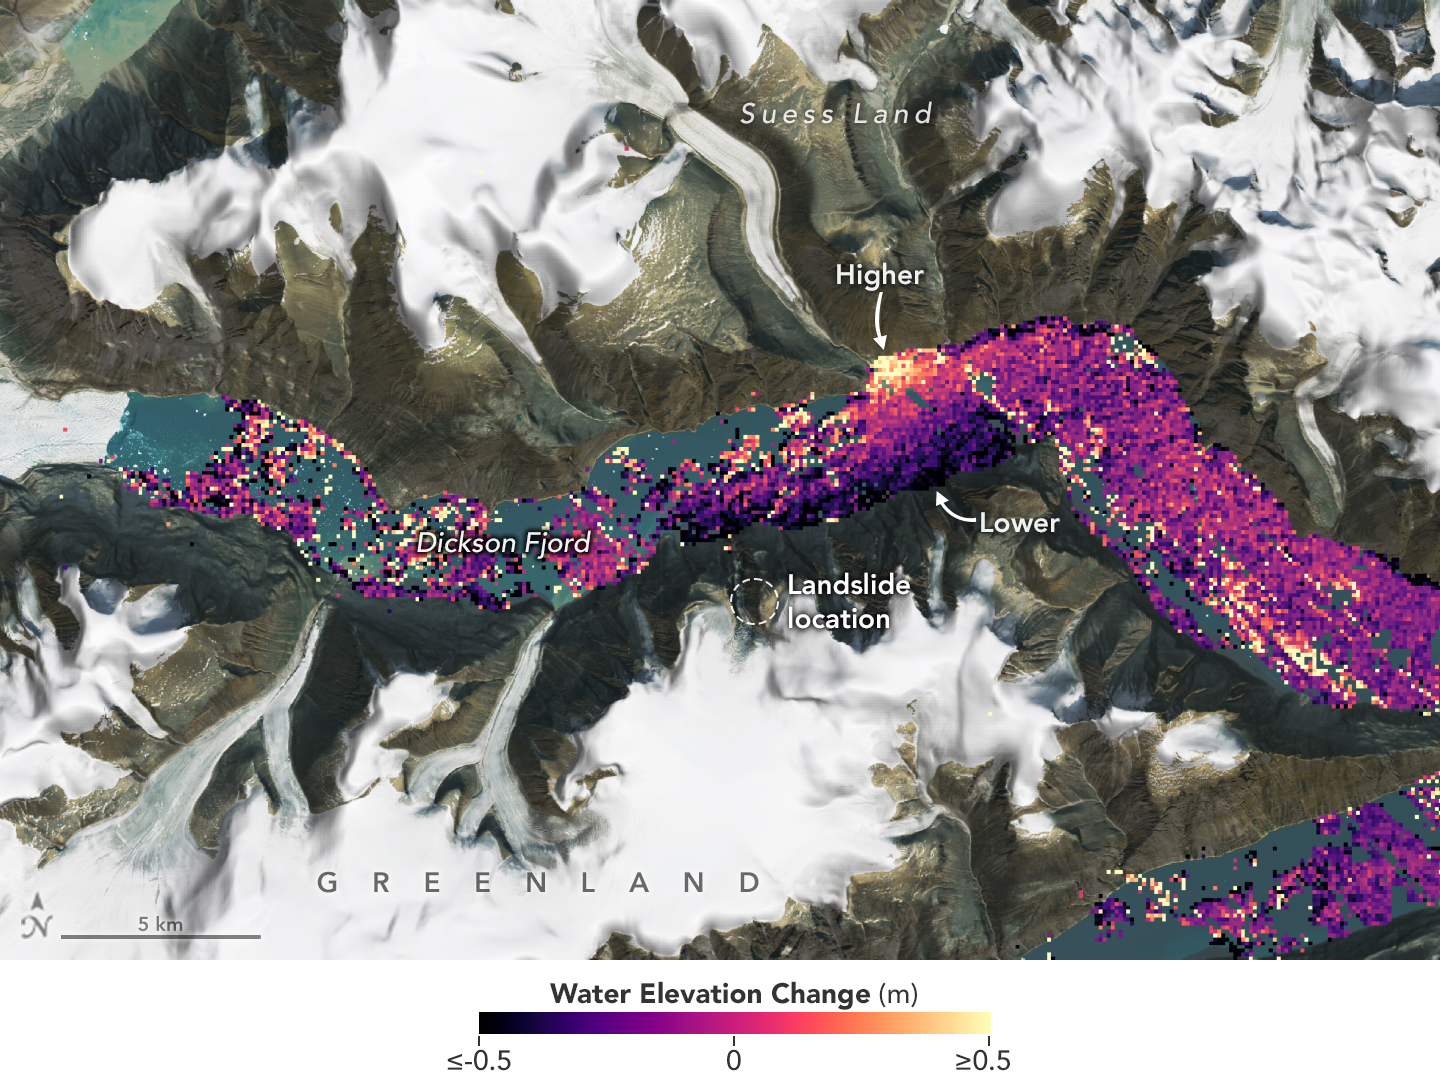

SWOT Captures Planet-Rumbling Greenland Tsunami

A visualization based on data from the international SWOT satellite mission shows the unique contours of a tsunami that sloshed within the steep walls of a fjord in Greenland in September 2023. Triggered by a massive landslide, the tsunami generated a seismic rumble that reverberated around the world for nine days.

Short for Surface Water and Ocean Topography, SWOT collected water elevation measurements in the Dickson Fjord on Sept. 17, 2023, the day after the initial landslide and tsunami. The data was compared with measurements made under normal conditions a few weeks prior, on Aug. 6, 2023. Colors toward the lighter end of the scale indicate higher water levels, and darker colors indicate lower-than-normal levels. The data suggest that water levels at some points along the north side of the fjord were as much as 4 feet (1.2 meters) higher than on the south.

In a September 2024 paper in Science, researchers traced a seismic signal back to the tsunami, which began when more than 880 million cubic feet of rock and ice (25 million cubic meters) fell into the Dickson Fjord. Part of a network of channels on Greenland’s eastern coast, the fjord is about 1,772 feet (540 meters) deep and 1.7 miles (2.7 kilometers) wide, with walls taller than 6,000 feet (1,830 meters).

Far from the open ocean, in a confined space, the energy of the tsunami’s motion had limited opportunity to dissipate, so the wave moved back and forth about every 90 seconds for nine days. It caused tremors recorded on seismic instruments thousands of miles away.

Launched in December 2022 from Vandenberg Space Force Base in central California, SWOT is now in its operations phase, collecting data that will be used for research and other purposes.

SWOT was jointly developed by NASA and the French space agency, CNES (Centre National d’Études Spatiales), with contributions from the Canadian Space Agency (CSA) and the UK Space Agency. NASA’s Jet Propulsion Laboratory, which is managed for the agency by Caltech in Pasadena, California, leads the U.S. component of the project. For the flight system payload, NASA provided the KaRIn instrument, a GPS science receiver, a laser retroreflector, a two-beam microwave radiometer, and NASA instrument operations. CNES provided the Doppler Orbitography and Radioposition Integrated by Satellite (DORIS) system, the dual frequency Poseidon altimeter (developed by Thales Alenia Space), the KaRIn radio-frequency subsystem (together with Thales Alenia Space and with support from the UK Space Agency), the satellite platform, and ground operations. CSA provided the KaRIn high-power transmitter assembly.

Credit: NASA Earth Observatory